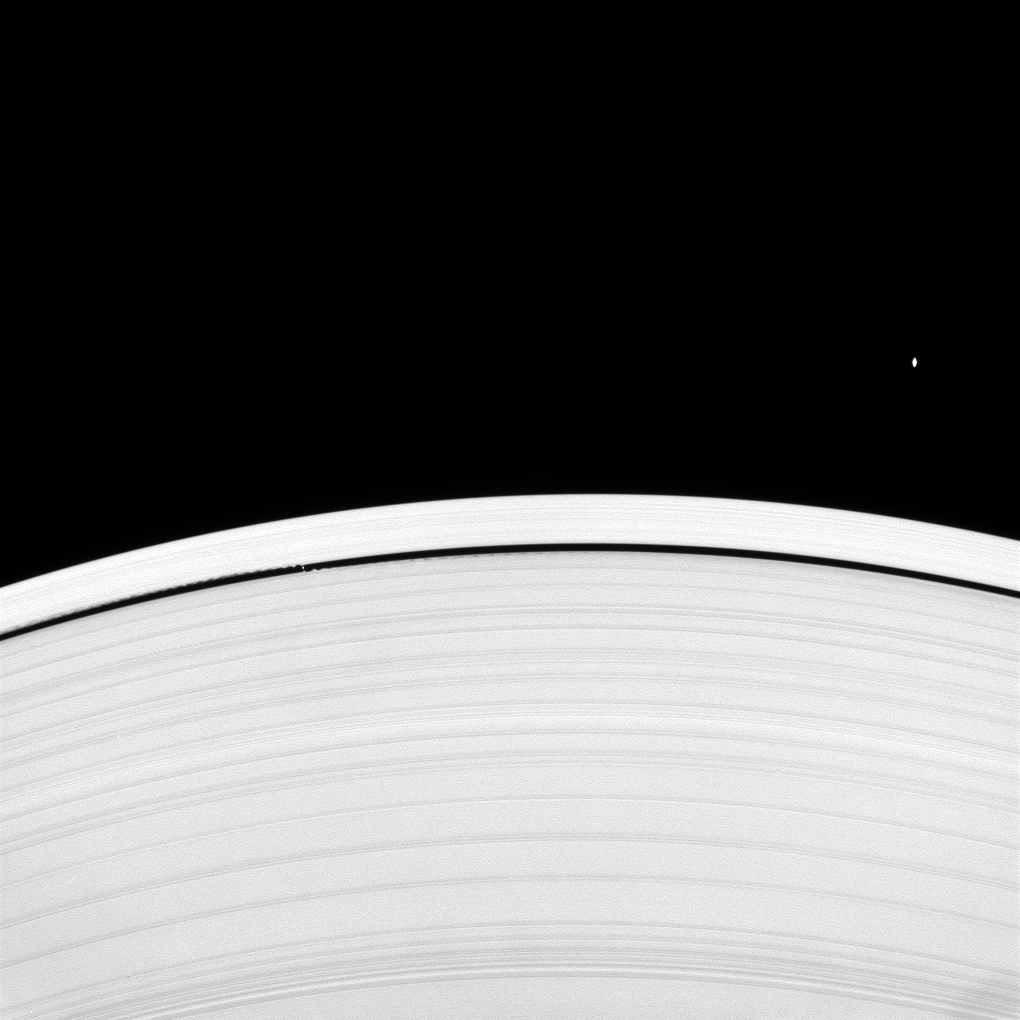

Atlas and Daphnis

Looking upward from beneath the ringplane, the Cassini spacecraft spies Saturn’s “wave maker” and “flying saucer” moons.

Daphnis (8 kilometers, or 5 miles across at its widest point) and its gravitationally induced edge waves are seen at left within the Keeler Gap. The equatorial bulge on Atlas (30 kilometers, or 19 miles across at its widest point) is clearly visible here.

See PIA06237 and PIA08405 for additional images and information about these two moons.

This view looks toward the sunlit side of the rings from about 16 degrees below the ringplane. The image was taken in visible light with the Cassini spacecraft narrow-angle camera on April 22, 2008. The view was acquired at a distance of approximately 898,000 kilometers (558,000 miles) from Saturn. Image scale is about 5 kilometers (3 miles) per pixel.

The Cassini-Huygens mission is a cooperative project of NASA, the European Space Agency and the Italian Space Agency. The Jet Propulsion Laboratory, a division of the California Institute of Technology in Pasadena, manages the mission for NASA’s Science Mission Directorate, Washington, D.C. The Cassini orbiter and its two onboard cameras were designed, developed and assembled at JPL. The imaging operations center is based at the Space Science Institute in Boulder, Colo.

Credit: NASA/JPL/Space Science Institute